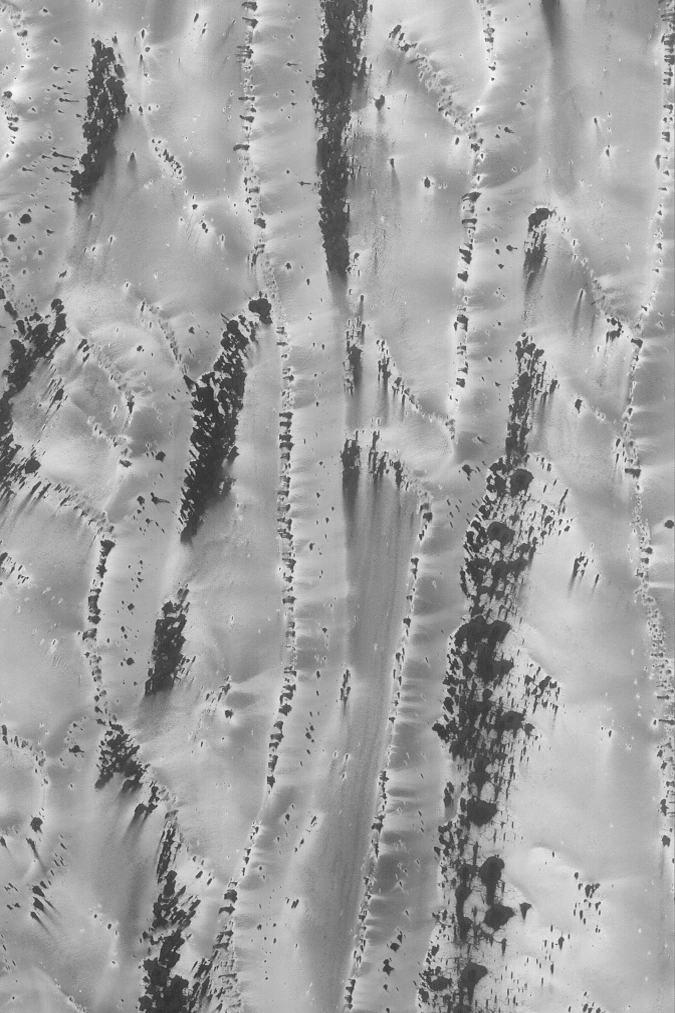

Defrosting Richardson Dunes

MGS MOC Release No. MOC2-492, 23 September 2003

This is a mid-southern spring view, taken in August 2003, of defrosting patterns on sand dunes in Richardson Crater. The picture was acquired by the Mars Global Surveyor (MGS) Mars Orbiter Camera (MOC). The frost on these dunes might be a combination of frozen carbon dioxide left over from the previous winter, and water ice. As the ices sublime away, they create dark spots. Winds create dark streaks, either by moving the dark sand that underlies the frost, or by removing frost to expose the sand. Alternatively, the frost itself is roughened by the wind or has been made coarse by wind and sublimation processes. The Richardson dune field undergoes a long series of changes as it defrosts from late winter through spring and into early summer. Summer will arrive at the end of September 2003. This picture is located near 72°S, 181°W, and covers an area 3 km (1.9 mi) across. Sunlight illuminates the scene from the upper left.

Credit: NASA/JPL/Malin Space Science Systems